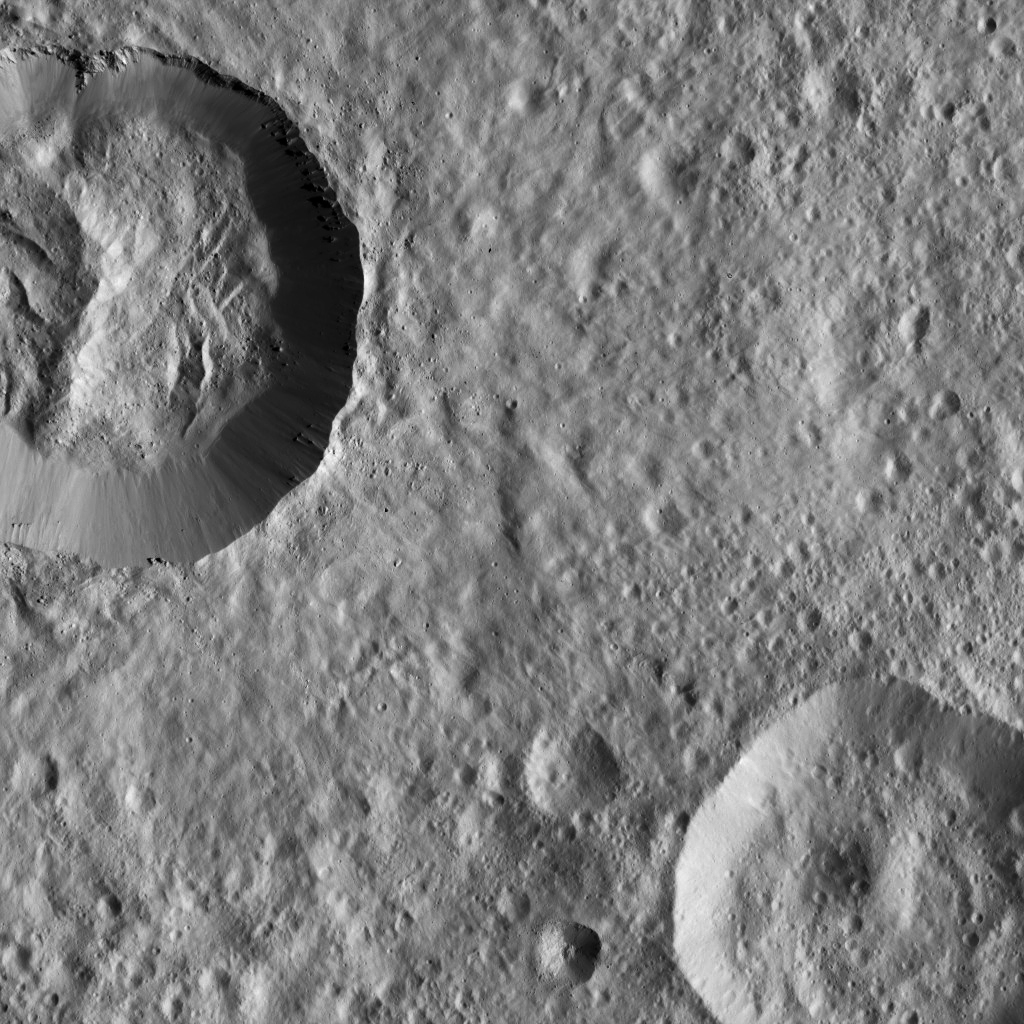

Dawn LAMO Image 85

This image from Ceres features a relatively fresh crater with prominent spurs of compacted material and gullies along its rim. Boulders of a variety of sizes litter the crater’s floor and the area around its rim. A smooth blanket of fine, ejected material spreads out radially, muting features in the landscape around the crater.

The view is centered at approximately 10 degrees south latitude and 23 degrees east longitude. NASA’s Dawn spacecraft took this image on March 22, 2016, in its low-altitude mapping orbit, at a distance of about 240 miles (385 kilometers) above the surface. The image resolution is 120 feet (35 meters) per pixel.

Dawn’s mission is managed by JPL for NASA’s Science Mission Directorate in Washington. Dawn is a project of the directorate’s Discovery Program, managed by NASA’s Marshall Space Flight Center in Huntsville, Alabama. UCLA is responsible for overall Dawn mission science. Orbital ATK, Inc., in Dulles, Virginia, designed and built the spacecraft. The German Aerospace Center, the Max Planck Institute for Solar System Research, the Italian Space Agency and the Italian National Astrophysical Institute are international partners on the mission team.

Credit: NASA/JPL-Caltech/UCLA/MPS/DLR/IDA